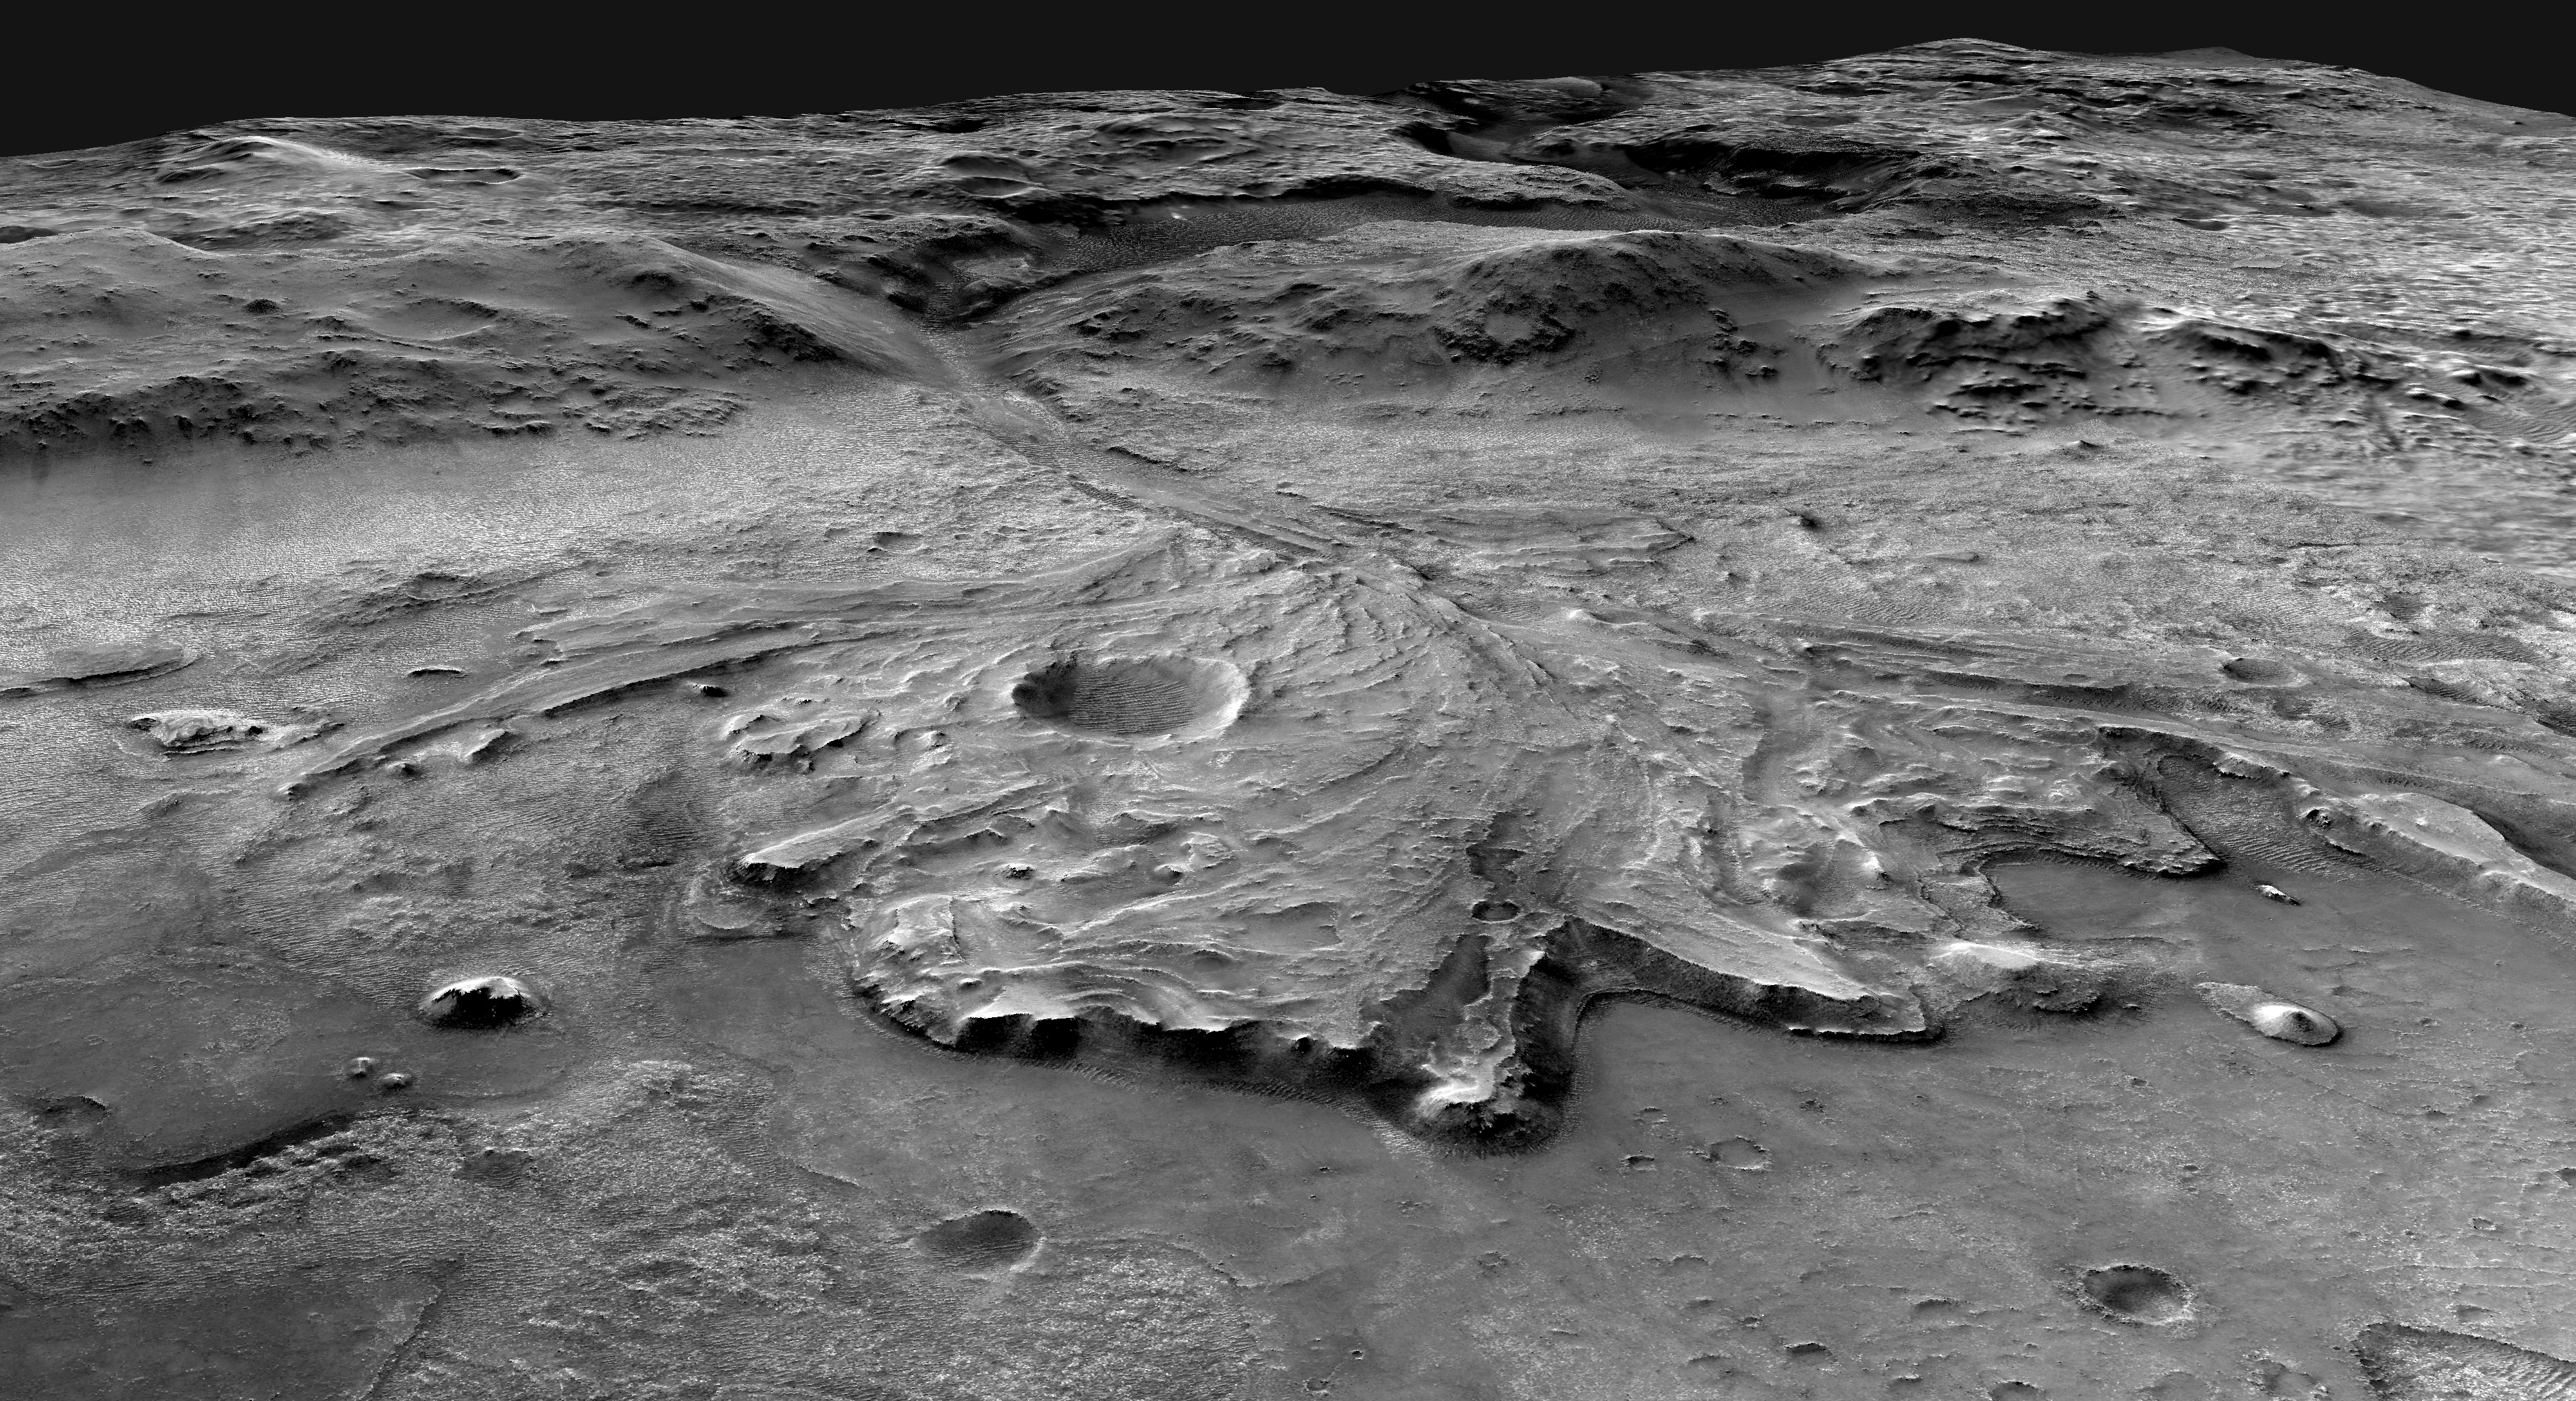

Angle on Jezero Crater (Illustration)

This illustration depicts a possible area through which the Mars 2020 Perseverance rover could traverse across Jezero Crater as it investigates several ancient environments that may have once been habitable. The route begins at the cliffs defining the base of a delta produced by a river as it flowed into a lake that once filled the crater. The path then traverses up and across the delta toward possible ancient shoreline deposits, and then climbs the 2,000-foot-high (610-meter-high) crater rim to explore the surrounding plains. About half of this traverse could be completed in Perseverance’s prime mission (one Mars year, or two Earth years). For reference, the prominent crater near the center of the image is about 0.6 miles (1 kilometer) across.

This mosaic is composed of multiple precisely aligned images from the Context Camera on the Mars Reconnaissance Orbiter and has a resolution of 20 meet (6 meters) per pixel.

A division of Caltech in Pasadena, California, NASA’s Jet Propulsion Laboratory built and will manage operations of the Mars 2020 Perseverance rover for the agency.

Credit: NASA/JPL-Caltech/USGS